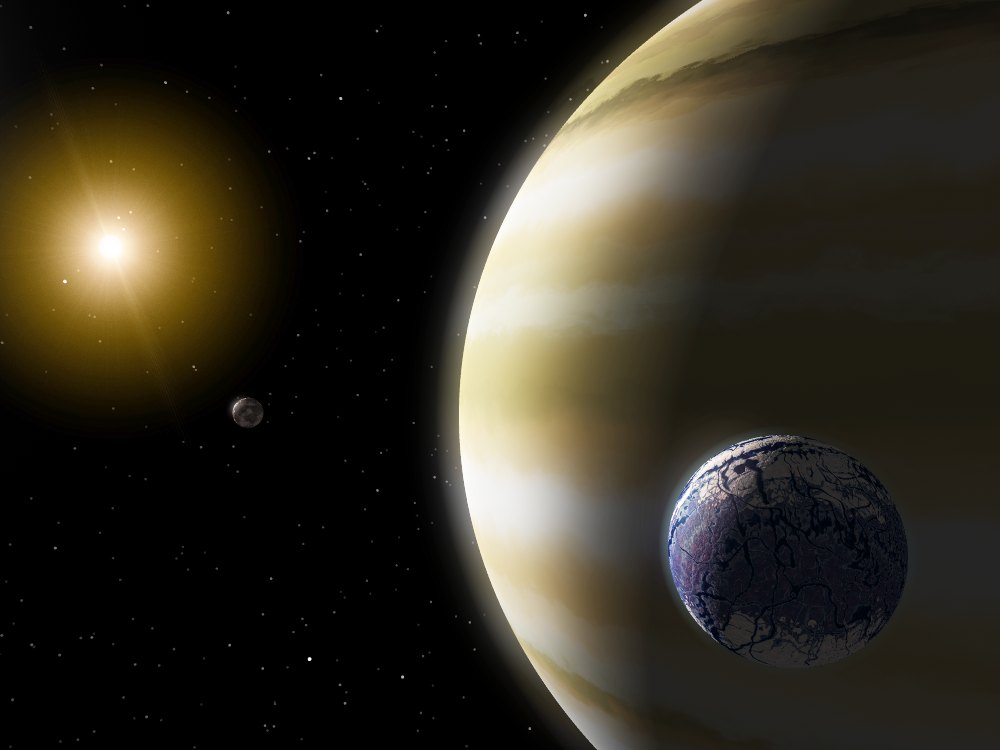

Extrasolar Planet

An extrasolar planet with hypothetical (possible but unproven) water-bearing moons.

Credit: NASA/IPAC/R. Hurt (SSC)